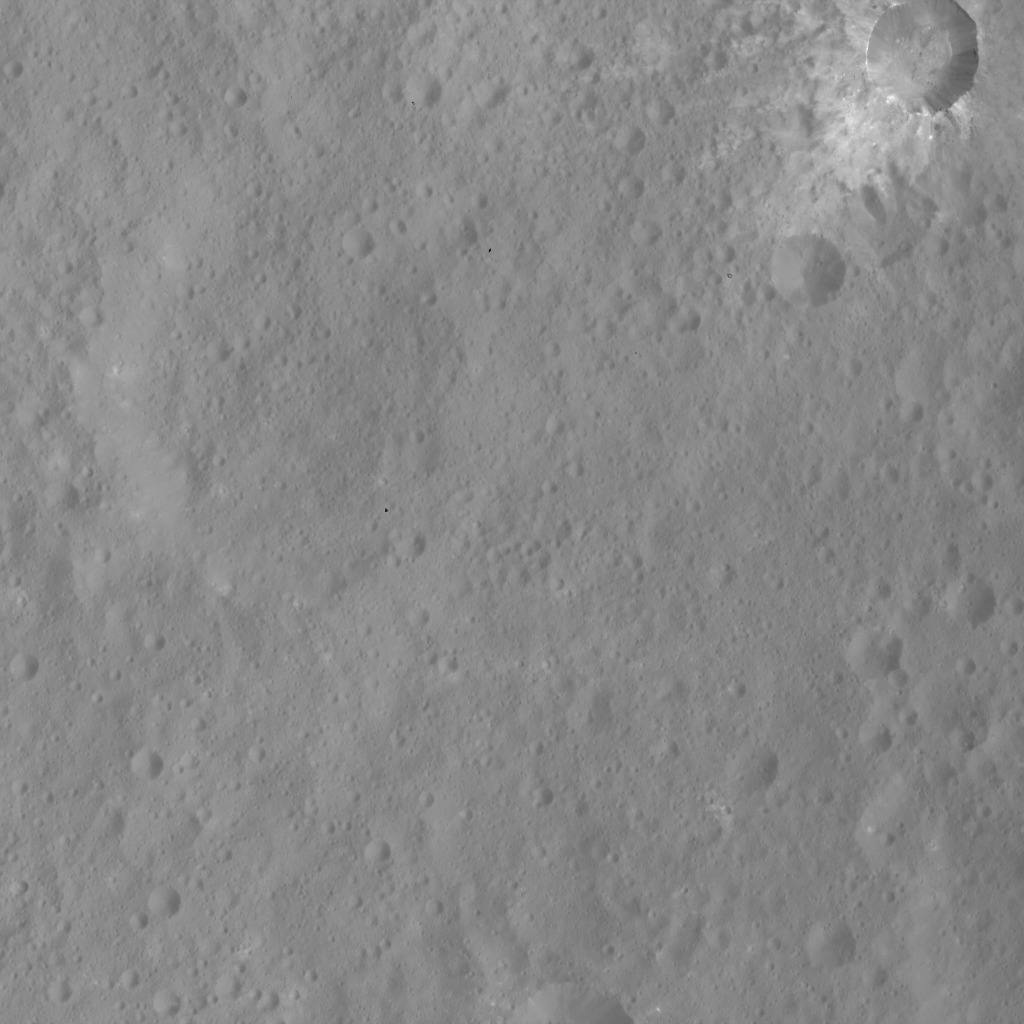

Xevioso Crater

This image of Xevioso Crater was obtained by NASA’s Dawn spacecraft on May 16, 2018 from an altitude of about 470 miles (760 kilometers).

The center of Xevioso Crater is located at about 0.7 degrees south in latitude and 310.6 degrees east in longitude.

Dawn’s mission is managed by JPL for NASA’s Science Mission Directorate in Washington. Dawn is a project of the directorates Discovery Program, managed by NASA’s Marshall Space Flight Center in Huntsville, Alabama. JPL is responsible for overall Dawn mission science. Orbital ATK Inc., in Dulles, Virginia, designed and built the spacecraft. The German Aerospace Center, Max Planck Institute for Solar System Research, Italian Space Agency and Italian National Astrophysical Institute are international partners on the mission team.

Credit: NASA/JPL-Caltech/UCLA/MPS/DLR/IDA